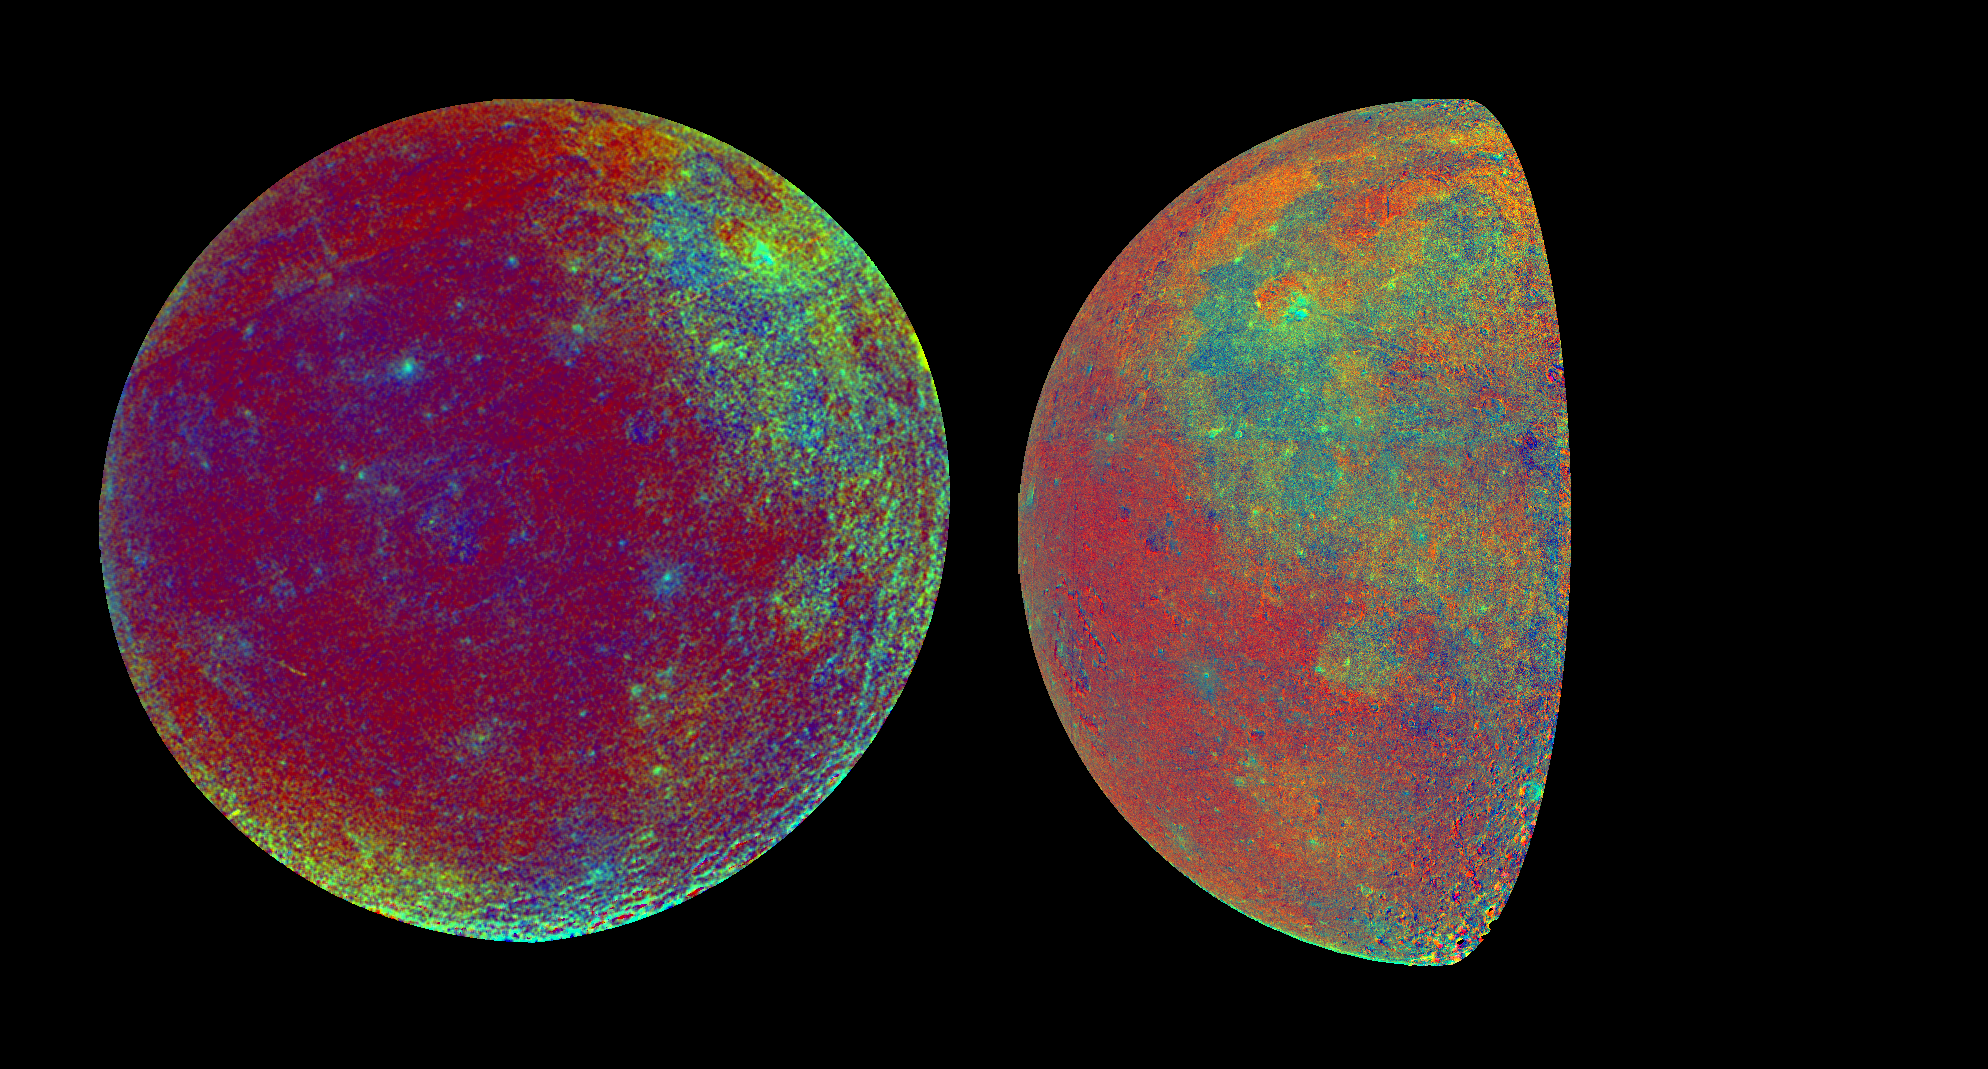

Moon Color Visualizations

These color visualizations of the Moon were obtained by the Galileo spacecraft as it left the Earth after completing its first Earth Gravity Assist. The image on the right was acquired at 6:47 p.m. PST Dec. 8, 1990, from a distance of almost 220,000 miles, while that on the left was obtained at 9:35 a.m. PST Dec. 9, at a range of more than 350,000 miles. On the right, the nearside of the Moon and about 30 degrees of the far side (left edge) are visible. In the full disk on the left, a little less than half the nearside and more than half the far side (to the right) are visible. The color composites used images taken through the violet and two near infrared filters. The visualizations depict spectral properties of the lunar surface known from analysis of returned samples to be related to composition or weathering of surface materials. The greenish-blue region at the upper right in the full disk and the upper part of the right hand picture is Oceanus Procellarum. The deeper blue mare regions here and elsewhere are relatively rich in titanium, while the greens, yellows and light oranges indicate basalts low in titanium but rich in iron and magnesium. The reds (deep orange in the right hand picture) are typically cratered highlands relatively poor in titanium, iron and magnesium. In the full disk picture on the left, the yellowish area to the south is part of the newly confirmed South Pole Aitken basin, a large circular depression some 1,200 miles across, perhaps rich in iron and magnesium. Analysis of Apollo lunar samples provided the basis for calibration of this spectral map; Galileo data, in turn, permit broad extrapolation of the Apollo based composition information, reaching ultimately to the far side of the Moon.

Credit: NASA/JPL